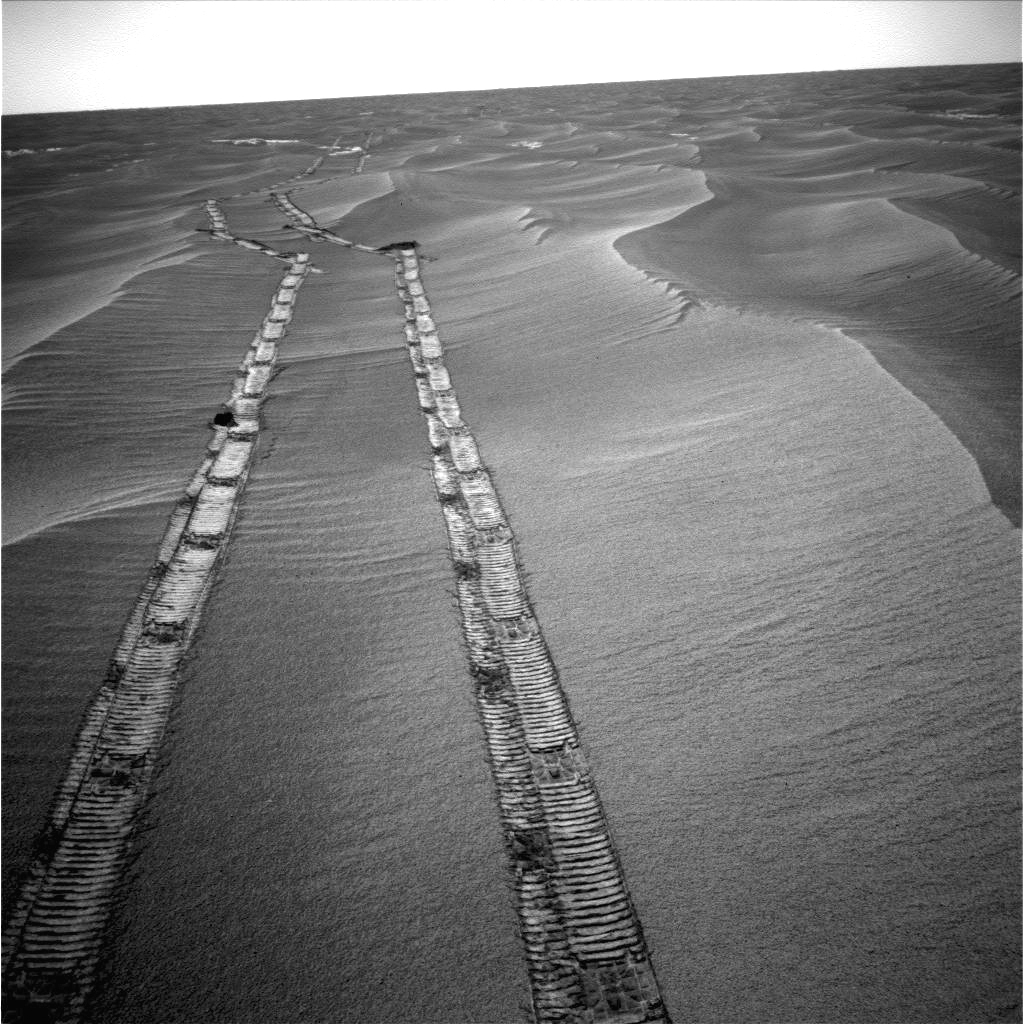

Opportunity Looks Back After Hop to a New Pad

NASA’s Mars Exploration Rover Opportunity used its navigation camera for this northward view of tracks the rover left on a drive from one energy-favorable position on the northern end of a sand ripple to another. The rover team calls this strategy hopping from lily pad to lily pad.

Opportunity took this image on the 2,235th Martian day, or sol, of the rover’s mission on Mars (May 8, 2010). The tracks are from a 14.87-meter (49-foot) drive southward on the preceding sol. Mars’ southern hemisphere was in the minimal sunshine period close to the winter solstice, which occurred May 13, 2010 (Universal Time).

Making progress on Opportunity’s long trek to Endeavour Crater remains the extended mission’s priority, but the amount of solar energy is so limited at this season that Opportunity needs to rest to recharge batteries for sols between drives. The sun crosses the sky low in the north. Choosing end points for drives that give a favorable northward tilt for the rover’s solar panels makes the recharging go faster. The sand ripples in this part of Meridiani Planum are aligned generally north-south, so this means ending drives on the northern ends of the ripples.

Opportunity took this image from the northern end of a ripple that is not visible in the image.

For scale, the distance between the parallel wheel tracks is about 1 meter (3 feet).

Credit: NASA/JPL-Caltech